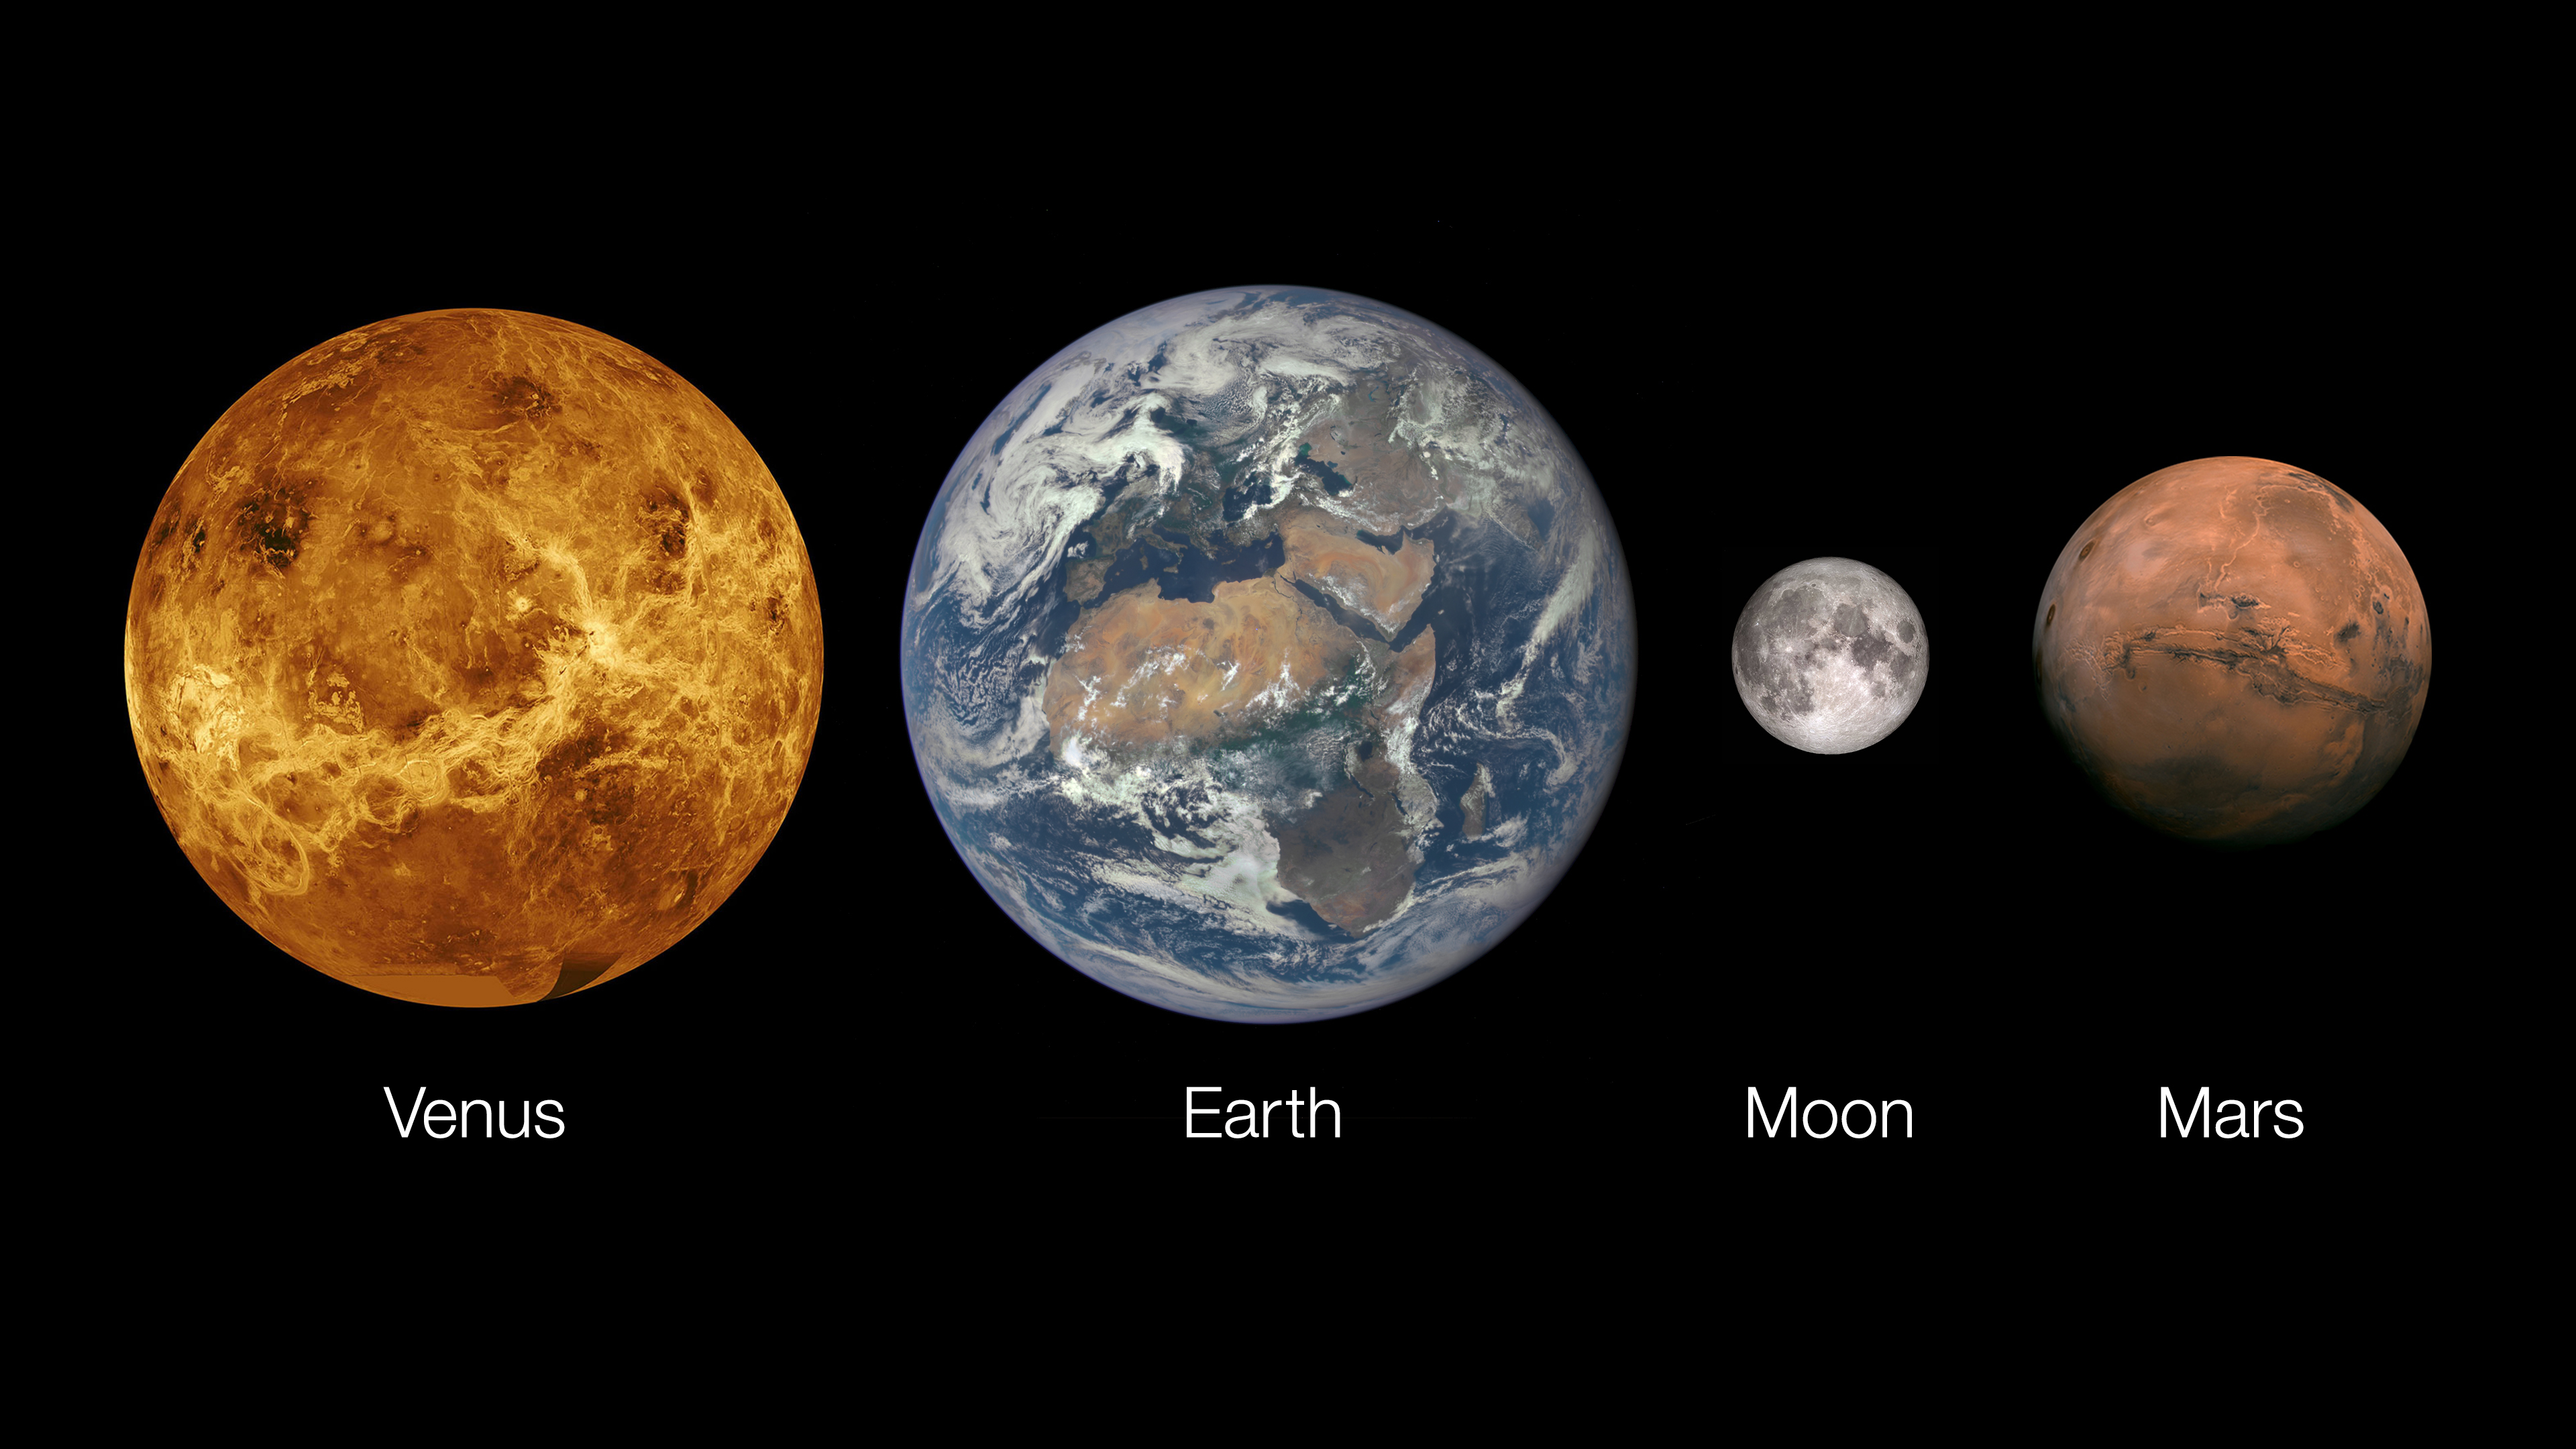

Venus, Earth and Its Moon, and Mars

This graphic shows Venus, Earth and its Moon, and Mars.

Credit: NASA/JPL-Caltech/ESA